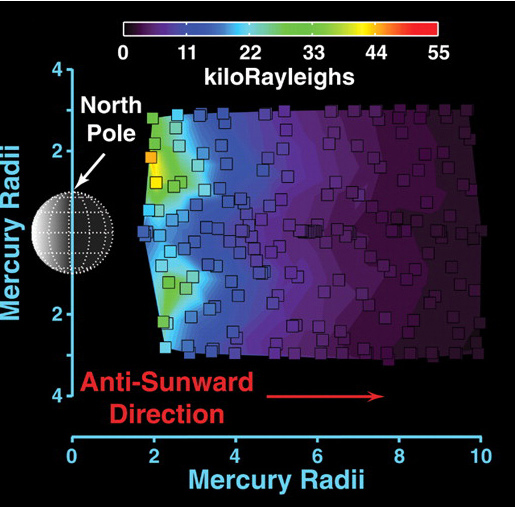

Exploring Mercury’s “Tail”

As the MESSENGER spacecraft approached Mercury, the UVVS field of view was scanned across the planet’s exospheric “tail,” which is produced by the solar wind pushing Mercury’s exosphere (the planet’s extremely thin atmosphere) outward. This figure, recently published in Science magazine, shows a map of the distribution of sodium atoms as they stream away from the planet (see PIA10396); red and yellow colors represent a higher abundance of sodium than darker shades of blue and purple, as shown in the colored scale bar, which gives the brightness intensity in units of kiloRayleighs. The escaping atoms eventually form a comet-like tail that extends in the direction opposite that of the Sun for many planetary radii. The small squares outlined in black correspond to individual measurements that were used to create the full map. These measurements are the highest-spatial-resolution observations ever made of Mercury’s tail. In less than six weeks, on October 6, 2008, similar measurements will be made during MESSENGER’s second flyby of Mercury. Comparing the measurements from the two flybys will provide an unprecedented look at how Mercury’s dynamic exosphere and tail vary with time.

Date Acquired: January 14, 2008
Instrument: Ultraviolet and Visible Spectrometer (UVVS) of the Mercury Atmospheric and Surface Composition Spectrometer (MASCS)

These images are from MESSENGER, a NASA Discovery mission to conduct the first orbital study of the innermost planet, Mercury. For information regarding the use of images, see the MESSENGER image use policy.

Credit: NASA/Johns Hopkins University Applied Physics Laboratory/Arizona State University/Carnegie Institution of Washington. Figure 1 from McClintock et al., Science, 321, 92-94, 2008.